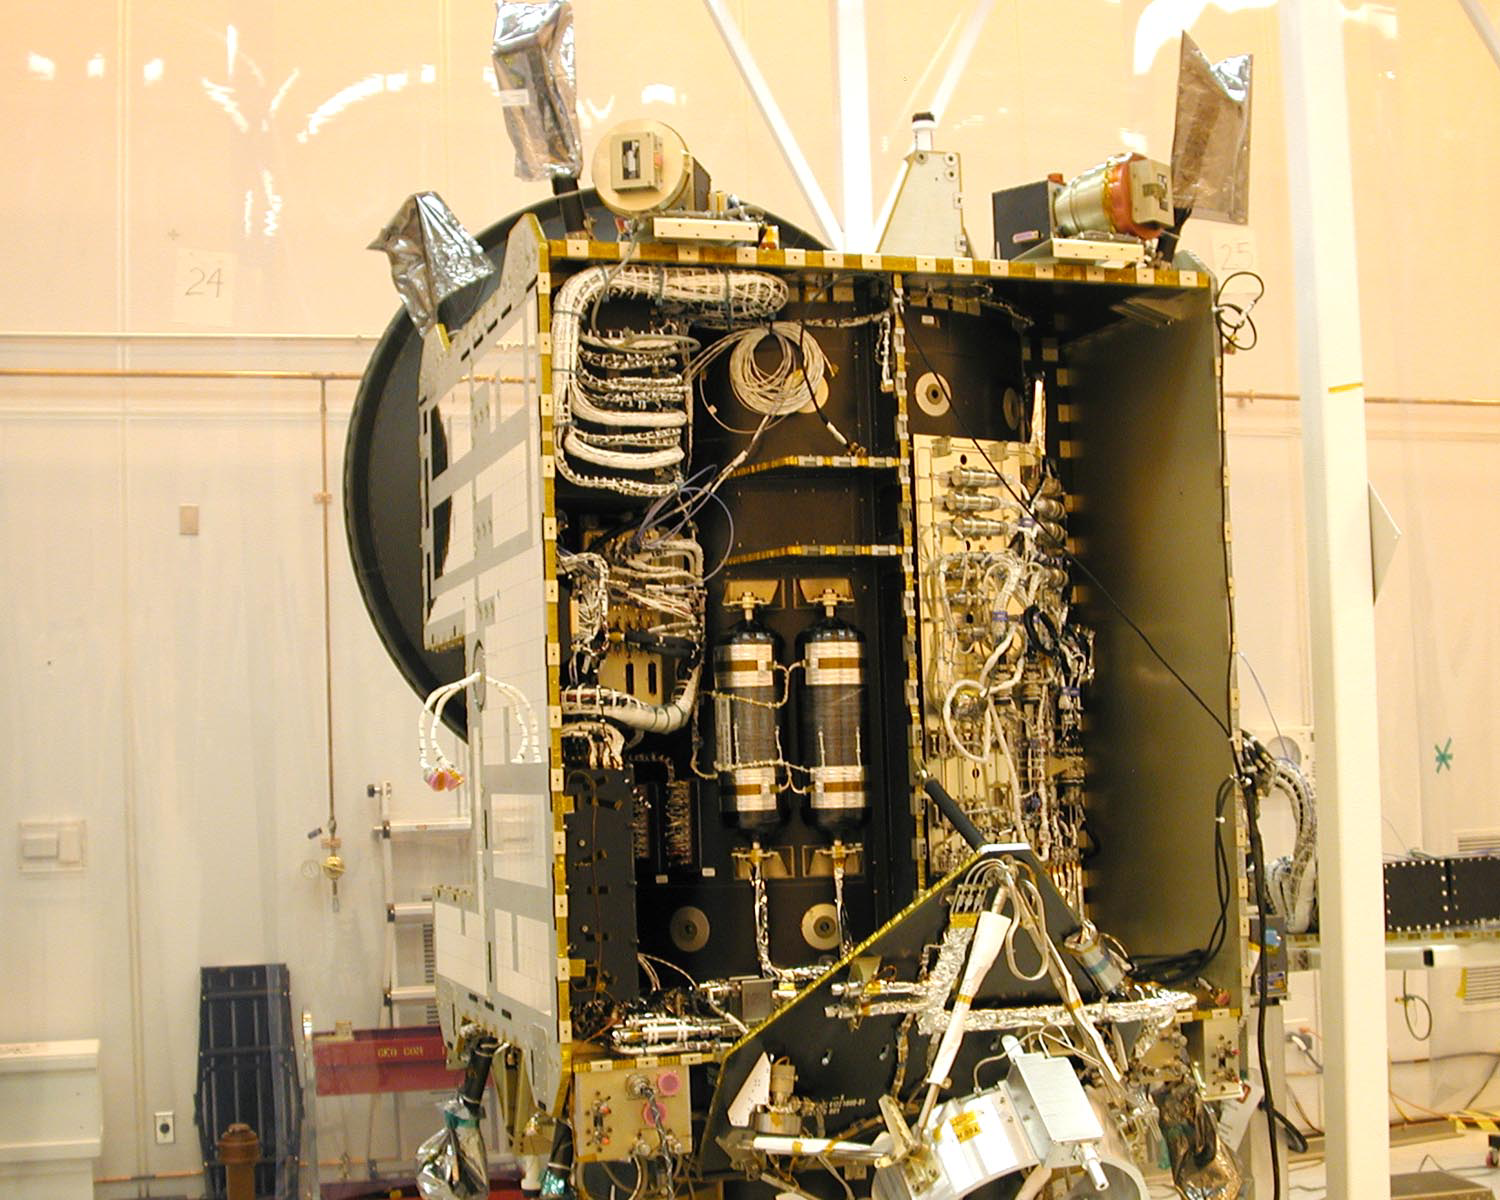

Exposed Interior of Dawn Spacecraft

Exposed interior of the Dawn spacecraft showing ion propulsion system’s xenon feed system.

Dawn, part of NASA’s Discovery Program of competitively selected missions, was launched in 2007 to orbit the large asteroid Vesta and the dwarf planet Ceres. The two bodies have very different properties from each other. By observing them both with the same set of instruments, Dawn will probe the early solar system and specify the properties of each body.

The Dawn mission to Vesta and Ceres is managed by JPL, a division of the California Institute of Technology in Pasadena, for NASA’s Science Mission Directorate, Washington. The University of California, Los Angeles, is responsible for overall Dawn mission science. Other scientific partners include Planetary Science Institute, Tucson, Ariz.; Max Planck Institute for Solar System Research, Katlenburg-Lindau, Germany; DLR Institute for Planetary Research, Berlin; Italian National Institute for Astrophysics, Rome; and the Italian Space Agency. Orbital Sciences Corporation of Dulles, Va., designed and built the Dawn spacecraft.

Credit: NASA/JPL